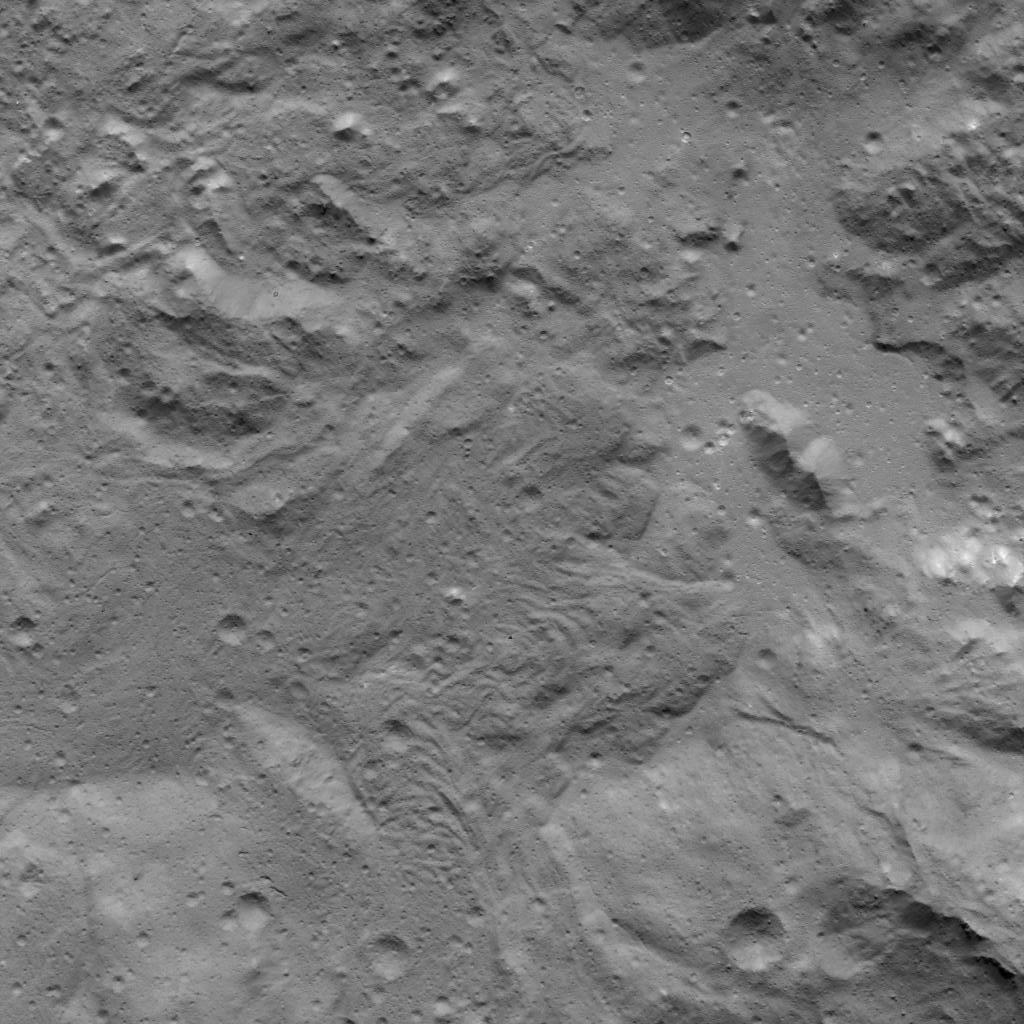

Lobate Flows on Occator Crater’s Floor

This image was obtained by NASA’s Dawn spacecraft on July 16, 2018 from an altitude of about 67 miles (107 kilometers).

The center of this picture is located at about 22.3 degrees north latitude and 240.3 degrees east longitude.

Dawn’s mission is managed by JPL for NASA’s Science Mission Directorate in Washington. Dawn is a project of the directorates Discovery Program, managed by NASA’s Marshall Space Flight Center in Huntsville, Alabama. JPL is responsible for overall Dawn mission science. Orbital ATK Inc., in Dulles, Virginia, designed and built the spacecraft. The German Aerospace Center, Max Planck Institute for Solar System Research, Italian Space Agency and Italian National Astrophysical Institute are international partners on the mission team.

Credit: NASA/JPL-Caltech/UCLA/MPS/DLR/IDA